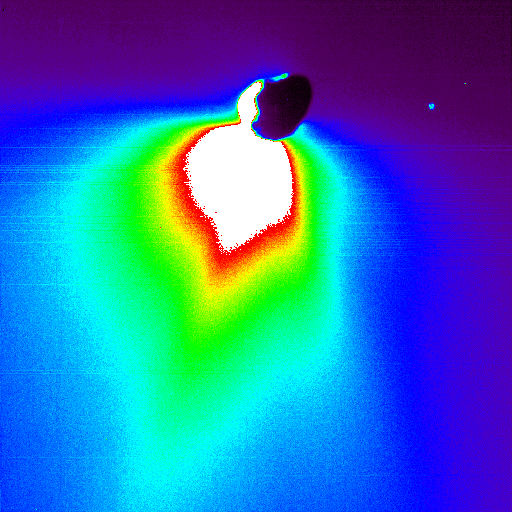

Comet Tempel’s Silhouette

This false-color image shows comet Tempel 1 about 50 minutes after Deep Impact’s probe smashed into its surface. The impact site is located on the far side of the comet in this view. The image was taken by the mission’s flyby spacecraft as it turned back to face the comet for one last photo opportunity.

The colors represent brightness, with white indicating the brightest materials and black showing the faintest materials. This brightness is a measure of reflected sunlight.

Because the sunlit portion of the comet is brighter, it appears white. The comet’s nucleus is silhouetted against the light reflected from surrounding dust.

The large plume of dust that was kicked up upon impact can be seen as the colorful, drop-shaped object. This plume was very bright, indicating that the comet’s surface material must be very fine, like talcum powder.

The blue speck in the upper left corner is a star.

This picture was taken by Deep Impact’s high-resolution camera.

Credit: NASA/JPL-Caltech/UMD